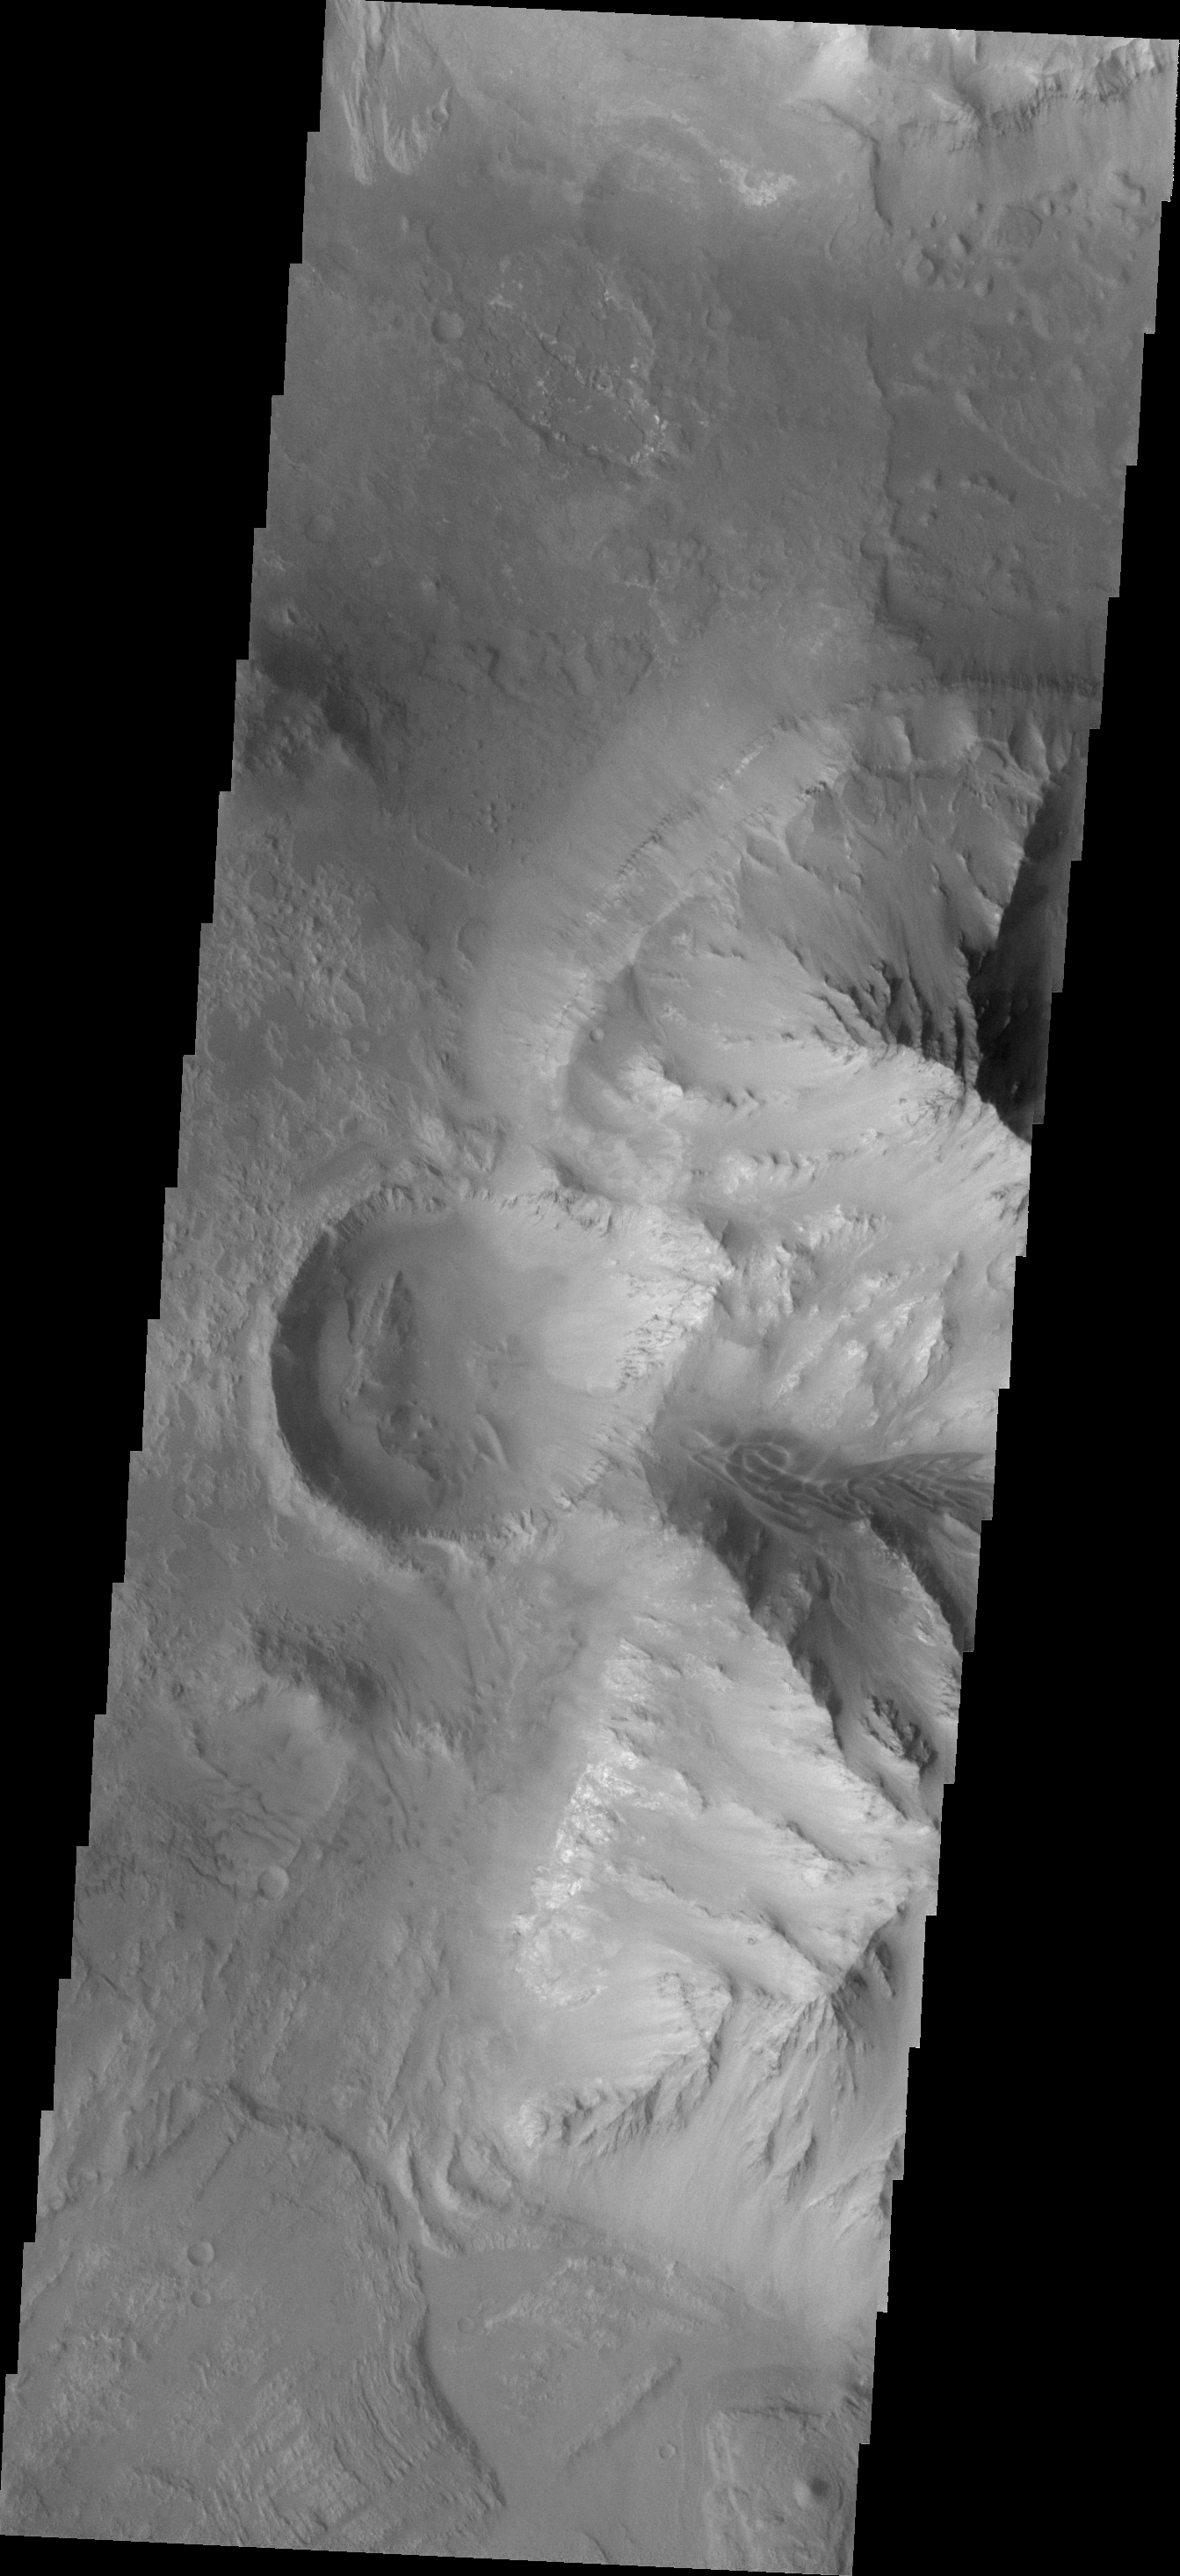

Ius Chasma

The major Martian dust storm of 2007 filled the sky with dust and produced conditions that prevented the THEMIS VIS camera from being able to image the surface. With no new images being acquired, we’ve dug into the archive to highlight some interesting areas on Mars. The this week’s region is Valles Marineris. This image of Ius Chasma shows several landslide deposits and groups of sand dunes.

Image information: VIS instrument. Latitude -14.3N, Longitude 303.7E. 17 meter/pixel resolution.

Please see the THEMIS Data Citation Note for details on crediting THEMIS images.

Note: this THEMIS visual image has not been radiometrically nor geometrically calibrated for this preliminary release. An empirical correction has been performed to remove instrumental effects. A linear shift has been applied in the cross-track and down-track direction to approximate spacecraft and planetary motion. Fully calibrated and geometrically projected images will be released through the Planetary Data System in accordance with Project policies at a later time.

NASA’s Jet Propulsion Laboratory manages the 2001 Mars Odyssey mission for NASA’s Office of Space Science, Washington, D.C. The Thermal Emission Imaging System (THEMIS) was developed by Arizona State University, Tempe, in collaboration with Raytheon Santa Barbara Remote Sensing. The THEMIS investigation is led by Dr. Philip Christensen at Arizona State University. Lockheed Martin Astronautics, Denver, is the prime contractor for the Odyssey project, and developed and built the orbiter. Mission operations are conducted jointly from Lockheed Martin and from JPL, a division of the California Institute of Technology in Pasadena.

Credit: NASA/JPL/ASU